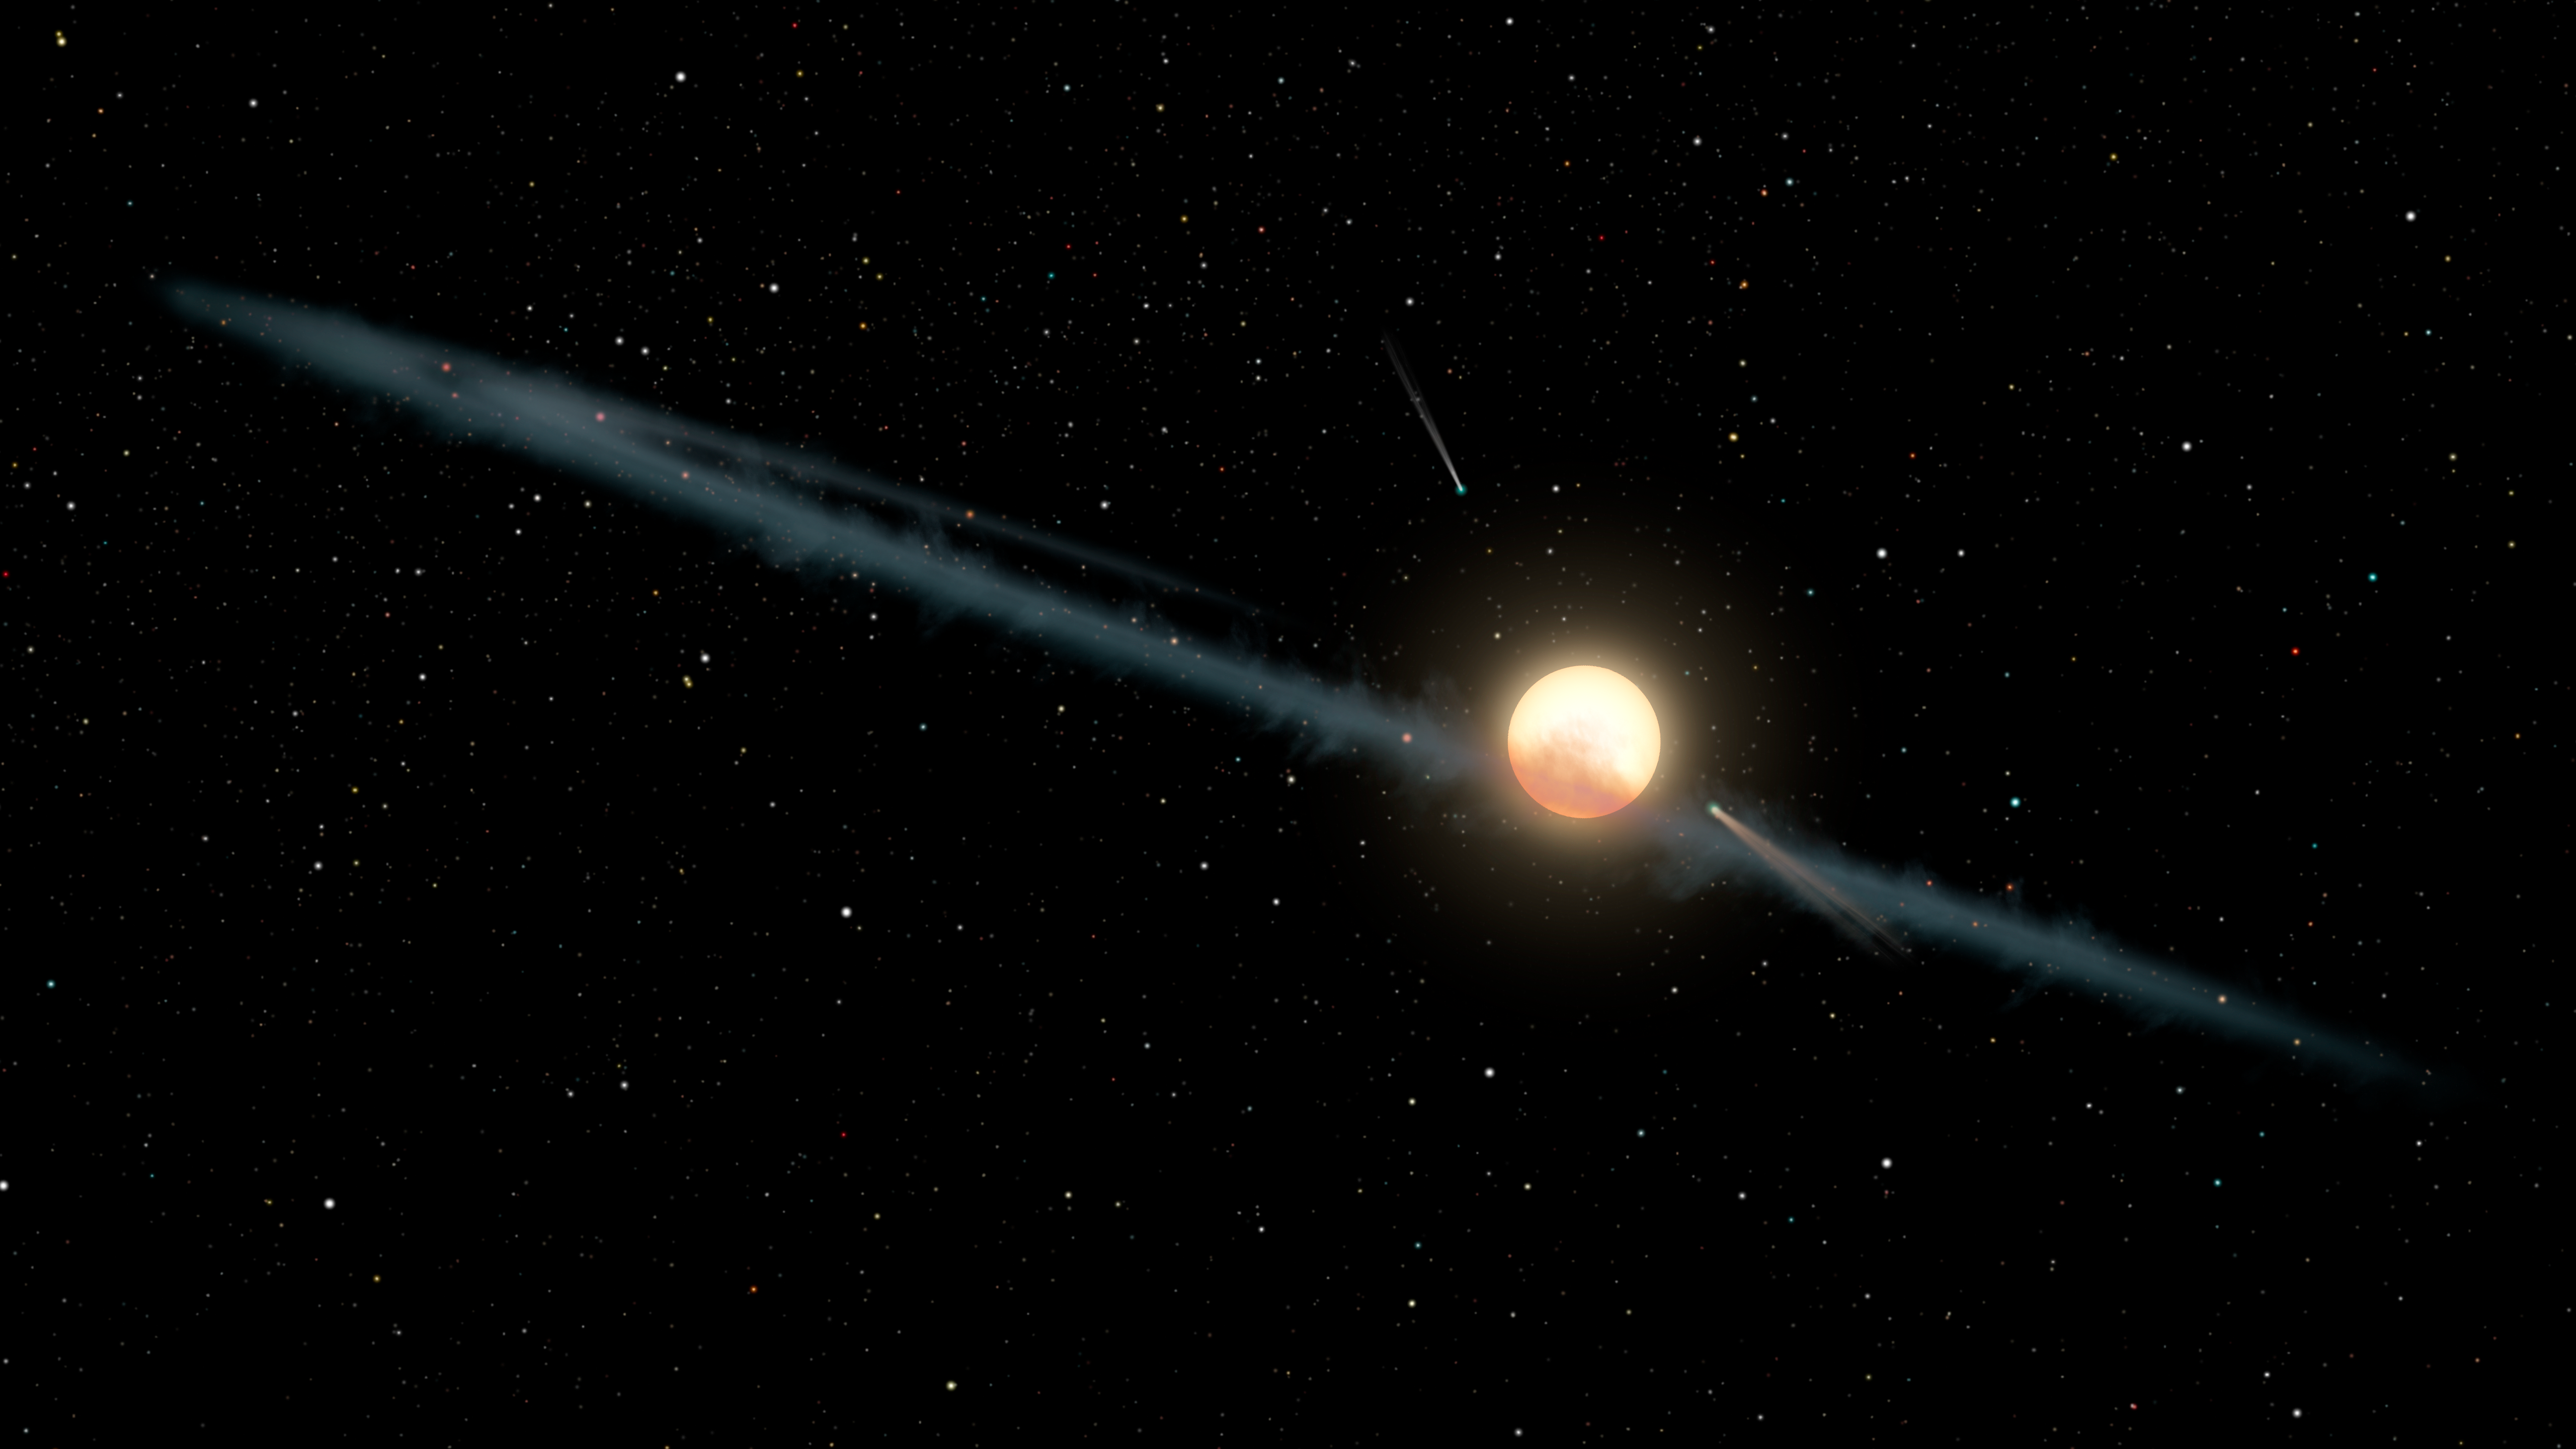

Dusty Ring Around Boyajians Star

This illustration depicts a hypothetical uneven ring of dust orbitingKIC 8462852, also known as Boyajians Star or Tabby's Star. Astronomers have found the dimming of the star over long periods appears to be weaker at longer infrared wavelengths of light and stronger at shorter ultraviolet wavelengths. Such reddening is characteristic of dust particles and inconsistent with more fanciful alien megastructure concepts, which would evenly dim all wavelengths of light.

By studying observations from NASAsSpitzer and Swift telescopes, as well as the Belgian AstroLAB IRIS observatory, the researchers have been able to better constrain the size of the dust particles. This places them within the range found in dust disks orbiting stars, and larger than the particles typically found in interstellar dust.

The system is portrayed with a couple of comets, consistent with previous studies that have found evidence for cometary activity within the system.

Credit: NASA/JPL-Caltech/R. Hurt (IPAC)